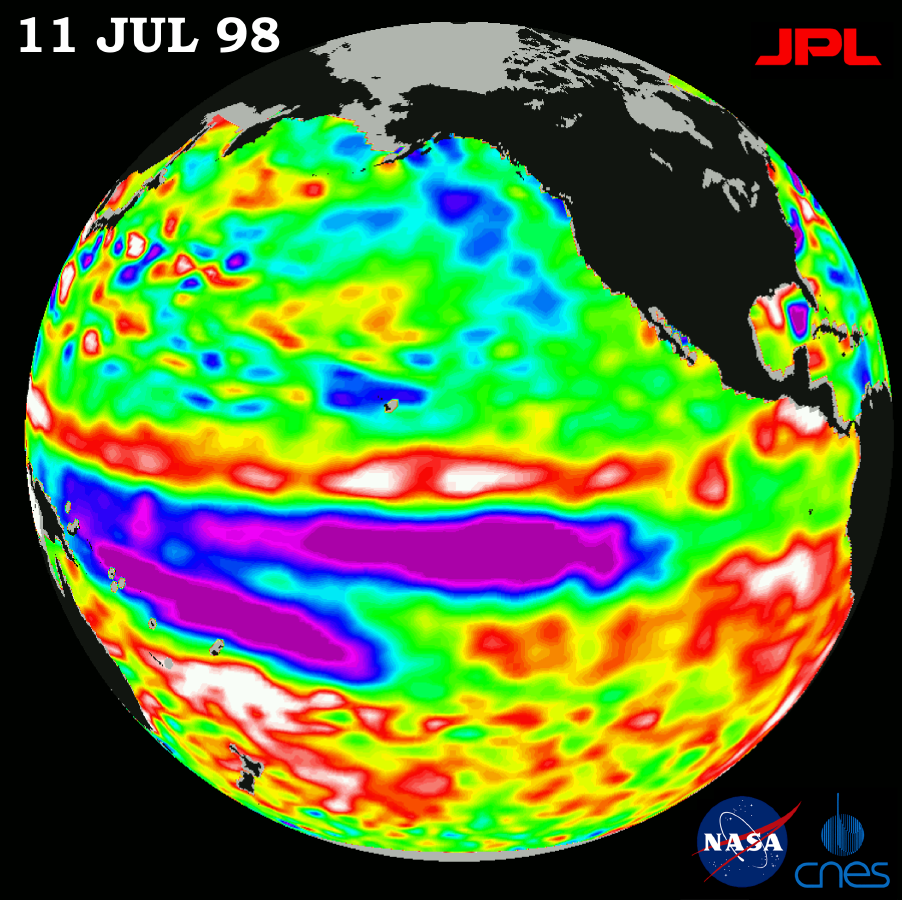

TOPEX/El Niño Watch – Satellite shows Pacific Stabilizing, July 11, 1998

Height measurements taken by the U.S.-French TOPEX/Poseidon satellite. The image shows sea surface height relative to normal ocean conditions on July 11, 1998; sea surface height is an indicator of the heat content of the ocean. The purple area in the center of the image is a pulse of cold water moving across the equator which the satellite measures as a region of lower than normal sea level. This image shows that the rapid cooling of the central tropical Pacific has stabilized and this area of low sea level has stayed in about the same place since mid-June. The purple areas are about 18 centimeters (7 inches) below normal, creating a deficit in the heat supply to the surface waters. It is not certain yet, if this current cooling trend (shown in purple) will eventually evolve into a long-lasting La Niña situation. Remnants of the El Niño warm water pool, shown here in red and white, are still lingering to the north and south of the equator in the center of this image. The effects of El Niño can remain in the climate system for a long time and could still impact weather conditions around the world. The satellite’s sea-surface height measurements have provided scientists with a detailed view of the 1997-98 El Niño because the TOPEX/Poseidon satellite measures the changing sea-surface height with unprecedented precision. In this image, the white areas show the sea surface is between 14 and 32 centimeters (6 to 13 inches) above normal; in the red areas, it’s about 10 centimeters (4 inches) above normal. The green areas indicate normal conditions. The purple areas are 14 to 18 centimeters (6 to 7 inches) below normal and the blue areas are 5 to 13 centimeters (2 to 5 inches) below normal. The El Niño phenomenon is thought to be triggered when the steady westward blowing trade winds weaken and even reverse direction. This change in the winds allows a large mass of warm water (the red and white area) that is normally located near Australia to move eastward along the equator until it reaches the coast of South America. The displacement of so much warm water affects evaporation, where rain clouds form and, consequently, alters the typical atmospheric jet stream patterns around the world. A La Niña situation is essentially the opposite of an El Niño condition, where the trade winds are stronger than normal and the cold water that normally exists along the coast of South America extends to the central equatorial Pacific. A La Niña situation also changes global weather patterns, and is associated with less moisture in the air resulting in less rain along the coasts of North and South America. TOPEX/Poseidon will be able to track a potentially developing La Niña with the same accuracy.

Credit: NASA/JPL